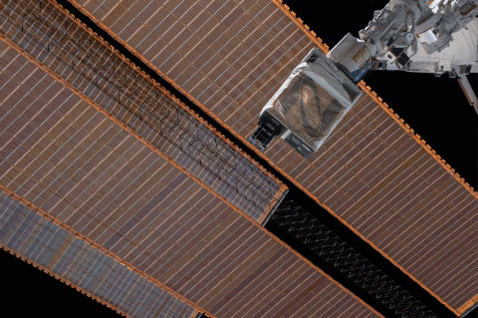

Mini Mission RainCube is Sent into Earth Orbit

RainCube was deployed into low-Earth orbit from the International Space Station in July, 2018, where it has been measuring rain and snowfall from space. The size of the tiny weather satellite can be seen in comparison to the Space Station. RainCube is a prototype for a possible fleet of small satellites that could one day help monitor severe storms, lead to improving the accuracy of weather forecasts and track climate change over time.

A closer look at these images reveals there are two CubeSats very close together — RainCube is the bottom CubeSat closer to Earth, while the one above it is HaloSat, used to map the distribution of hot gas in the Milky Way.

Credit: NASA/JPL-Caltech